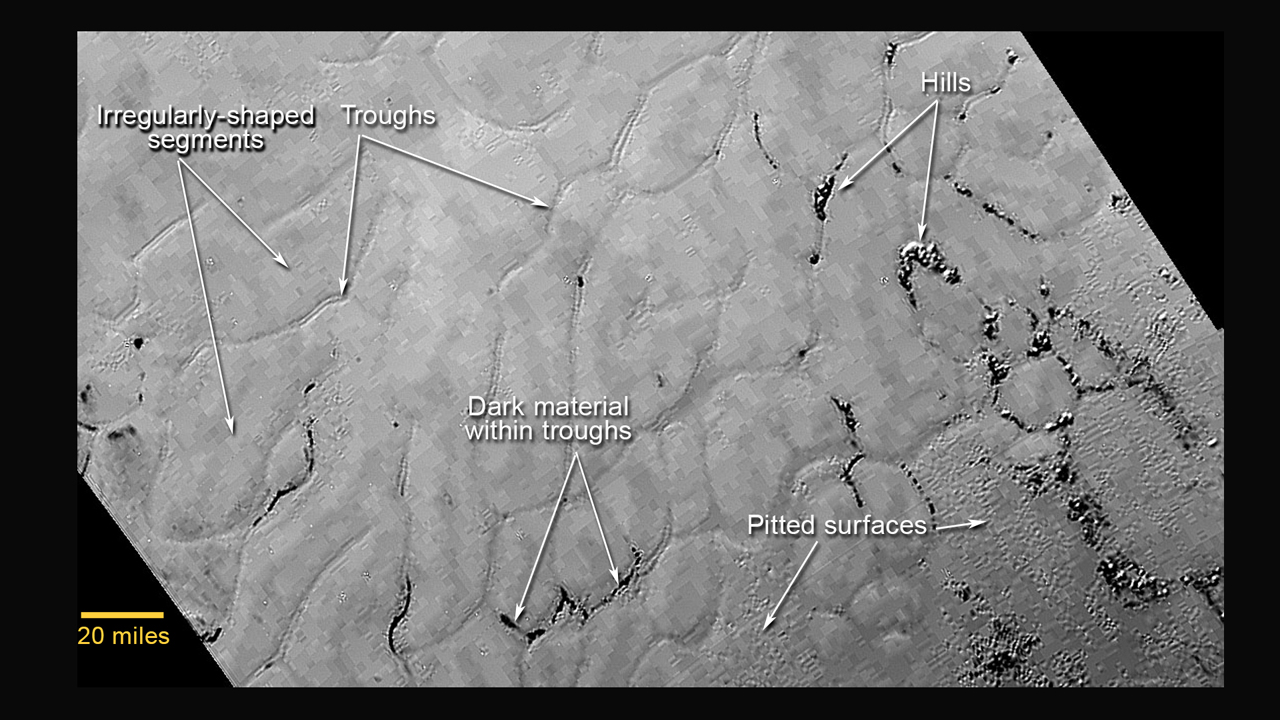

Portion of Pluto’s Sputnik Planum (Sputnik Plain)

This annotated view of a portion of Pluto’s Sputnik Planum (Sputnik Plain), named for Earth’s first artificial satellite, shows an array of enigmatic features. The surface appears to be divided into irregularly shaped segments that are ringed by narrow troughs, some of which contain darker materials. Features that appear to be groups of mounds and fields of small pits are also visible. This image was acquired by the Long Range Reconnaissance Imager (LORRI) on July 14 from a distance of 48,000 miles (77,000 kilometers). Features as small as a half-mile (1 kilometer) across are visible. The blocky appearance of some features is due to compression of the image.

The Johns Hopkins University Applied Physics Laboratory in Laurel, Maryland, designed, built, and operates the New Horizons spacecraft, and manages the mission for NASA’s Science Mission Directorate. The Southwest Research Institute, based in San Antonio, leads the science team, payload operations and encounter science planning. New Horizons is part of the New Frontiers Program managed by NASA’s Marshall Space Flight Center in Huntsville, Alabama.

Credit: NASA/Johns Hopkins University Applied Physics Laboratory/Southwest Research Institute